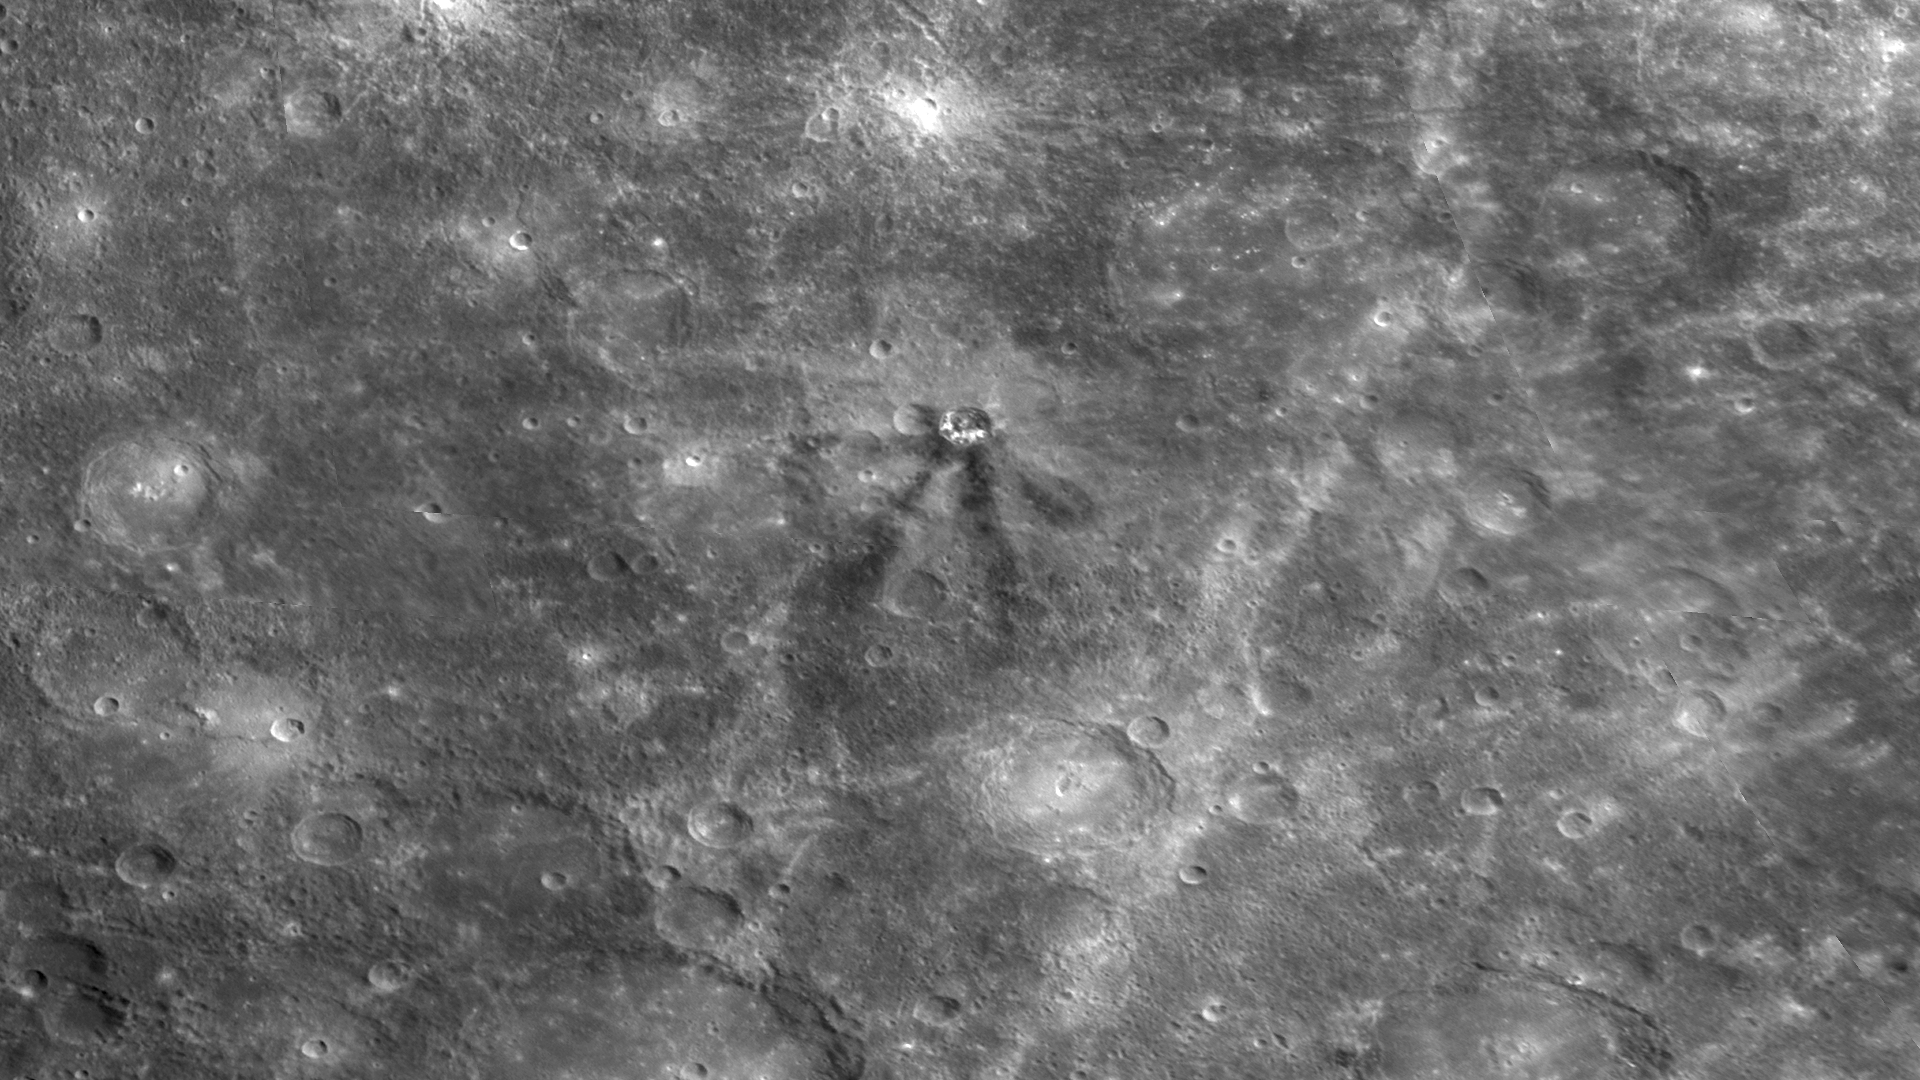

Matabei’s Unusual Dark Rays

When a meteoroid strikes the surface of a planet, material from the target area is ejected outward at high velocity, often creating rays that extend over distances far greater than the size of the crater formed by the impact. During MESSENGER’s second Mercury flyby, MDIS captured images of many impressive rays on Mercury, such as the ejecta prominent around Kuiper crater and the extensive ray system associated with the northerly Hokusai crater. For both of those examples, the rays appear bright, which is characteristic of freshly pulverized rock and indicates that the rays are younger than much of Mercury’s surface. In contrast, in the center of this image, a set of dark rays can be seen emanating from the small crater Matabei. Dark rays are rare on Mercury, but other occurrences have been identified, such as at Mozart crater. Mozart is interpreted to have excavated dark material from depth during the impact event, creating dark streamers. The dark rays from Matabei may have a similar origin, and color images to be obtained during MESSENGER’s orbital mission phase will be used to explore further the nature of these unusual dark rays.

Date Acquired: October 6, 2008
Instrument: Narrow Angle Camera (NAC) of the Mercury Dual Imaging System (MDIS)
Scale: Matabei is 24 kilometers (15 miles) in diameter

These images are from MESSENGER, a NASA Discovery mission to conduct the first orbital study of the innermost planet, Mercury. For information regarding the use of images, see the MESSENGER image use policy.

Credit: NASA/Johns Hopkins University Applied Physics Laboratory/Carnegie Institution of Washington